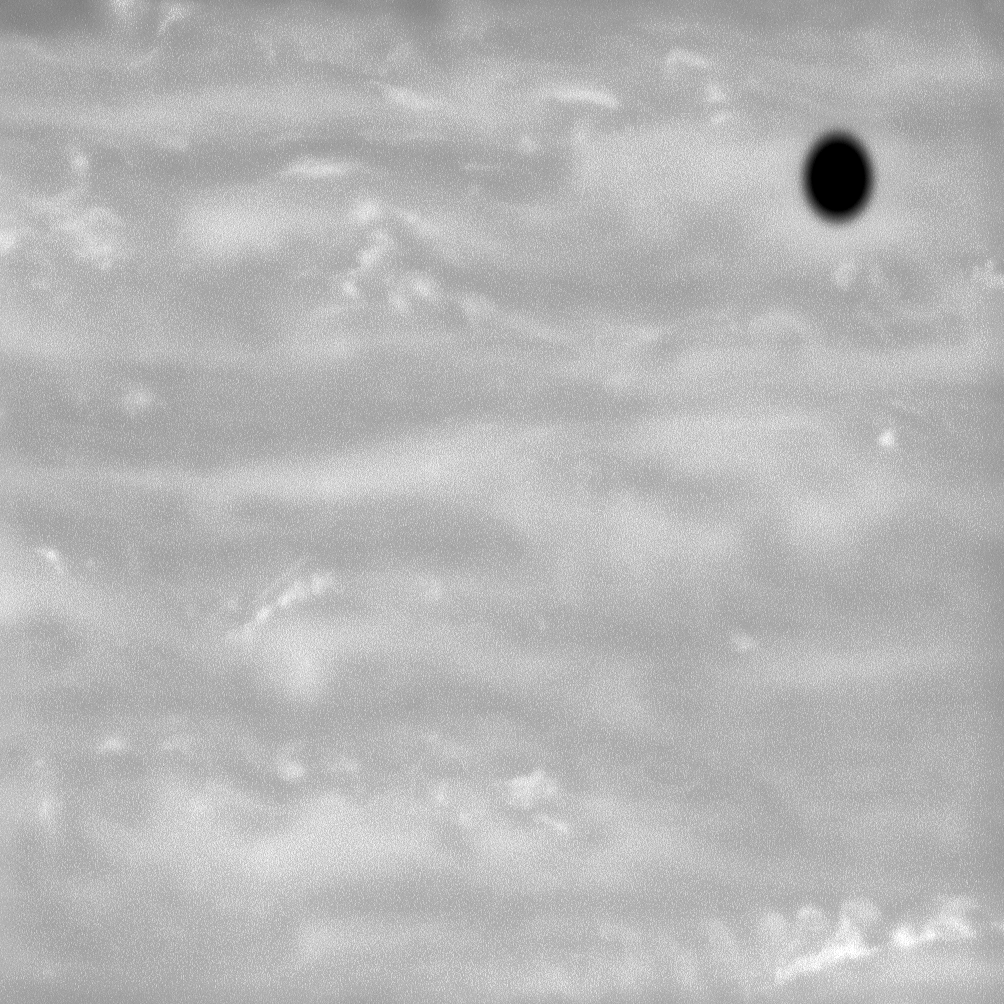

A Shadow Amid the Storms

The shadow of Saturn’s moon Enceladus cast onto the planet’s atmosphere appears like a drop of black ink on a canvas of Saturnian storms.

The image was taken with the Cassini spacecraft narrow-angle camera on June 20, 2008 using a spectral filter sensitive to wavelengths of near-infrared light centered at 750 nanometers. The view was obtained at a distance of approximately 1.3 million kilometers (810,000 miles) from Saturn and at a Sun-Saturn-spacecraft, or phase, angle of 24 degrees. Image scale is 7 kilometers (4 miles) per pixel.

The Cassini-Huygens mission is a cooperative project of NASA, the European Space Agency and the Italian Space Agency. The Jet Propulsion Laboratory, a division of the California Institute of Technology in Pasadena, manages the mission for NASA’s Science Mission Directorate, Washington, D.C. The Cassini orbiter and its two onboard cameras were designed, developed and assembled at JPL. The imaging operations center is based at the Space Science Institute in Boulder, Colo.

Credit: NASA/JPL/Space Science Institute